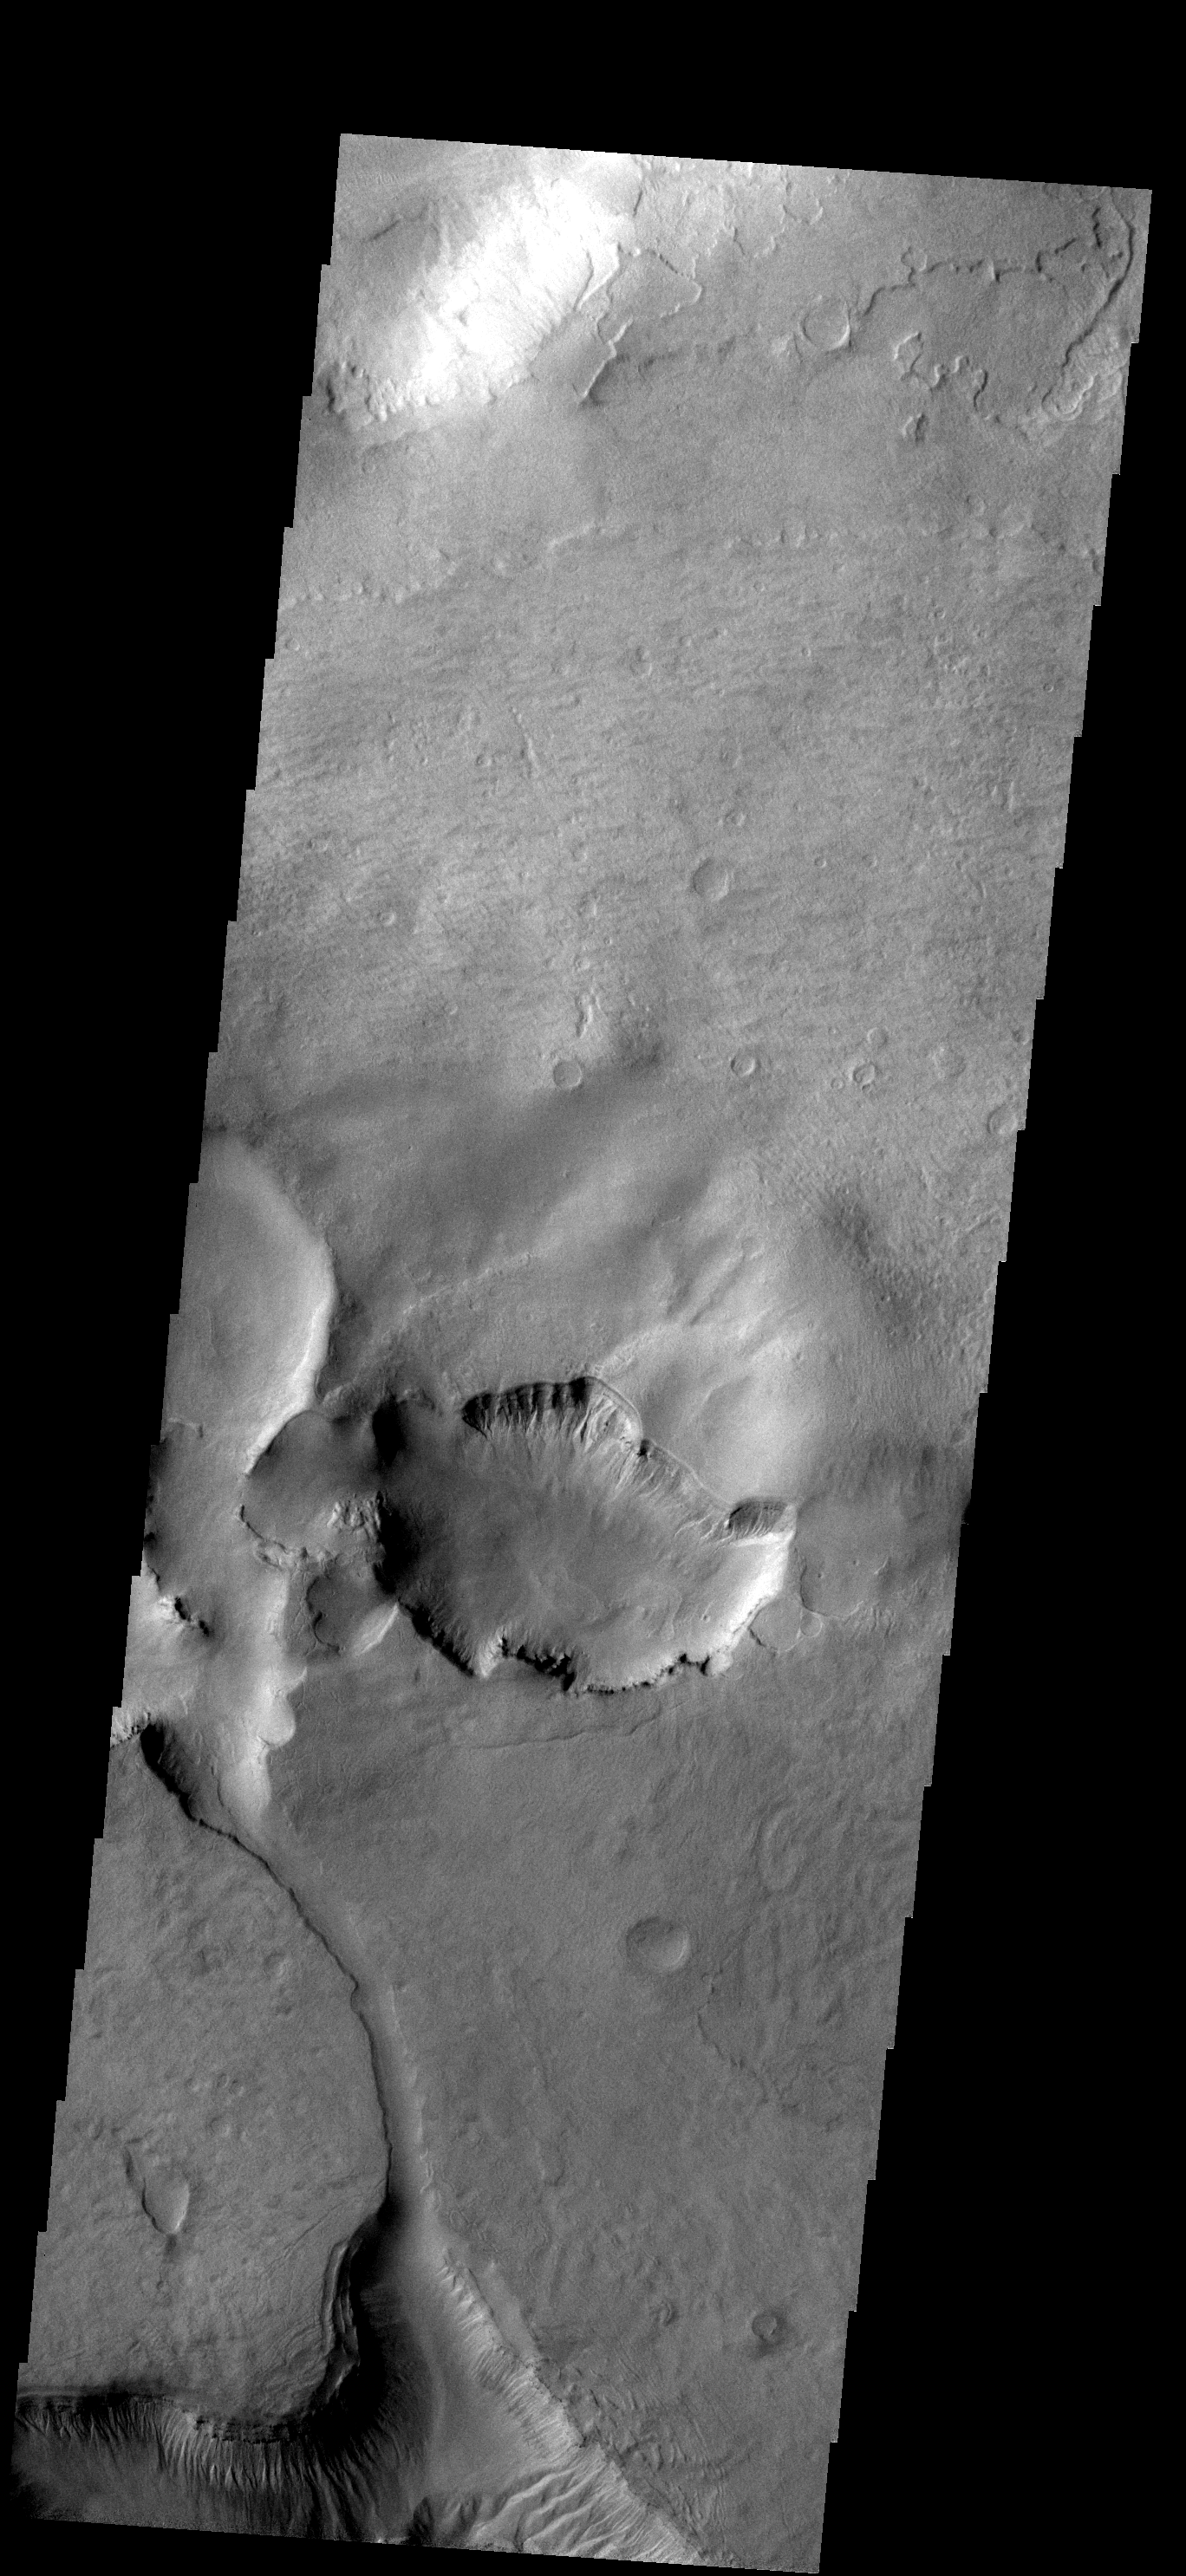

Noachis Terra

This closed depression is located in Noachis Terra. To the south a channel leads to second region of erosion.

Image information: VIS instrument. Latitude -46.4N, Longitude 5.1E. 17 meter/pixel resolution.

Please see the THEMIS Data Citation Note for details on crediting THEMIS images.

Note: this THEMIS visual image has not been radiometrically nor geometrically calibrated for this preliminary release. An empirical correction has been performed to remove instrumental effects. A linear shift has been applied in the cross-track and down-track direction to approximate spacecraft and planetary motion. Fully calibrated and geometrically projected images will be released through the Planetary Data System in accordance with Project policies at a later time.

NASA’s Jet Propulsion Laboratory manages the 2001 Mars Odyssey mission for NASA’s Office of Space Science, Washington, D.C. The Thermal Emission Imaging System (THEMIS) was developed by Arizona State University, Tempe, in collaboration with Raytheon Santa Barbara Remote Sensing. The THEMIS investigation is led by Dr. Philip Christensen at Arizona State University. Lockheed Martin Astronautics, Denver, is the prime contractor for the Odyssey project, and developed and built the orbiter. Mission operations are conducted jointly from Lockheed Martin and from JPL, a division of the California Institute of Technology in Pasadena.

Credit: NASA/JPL/ASU